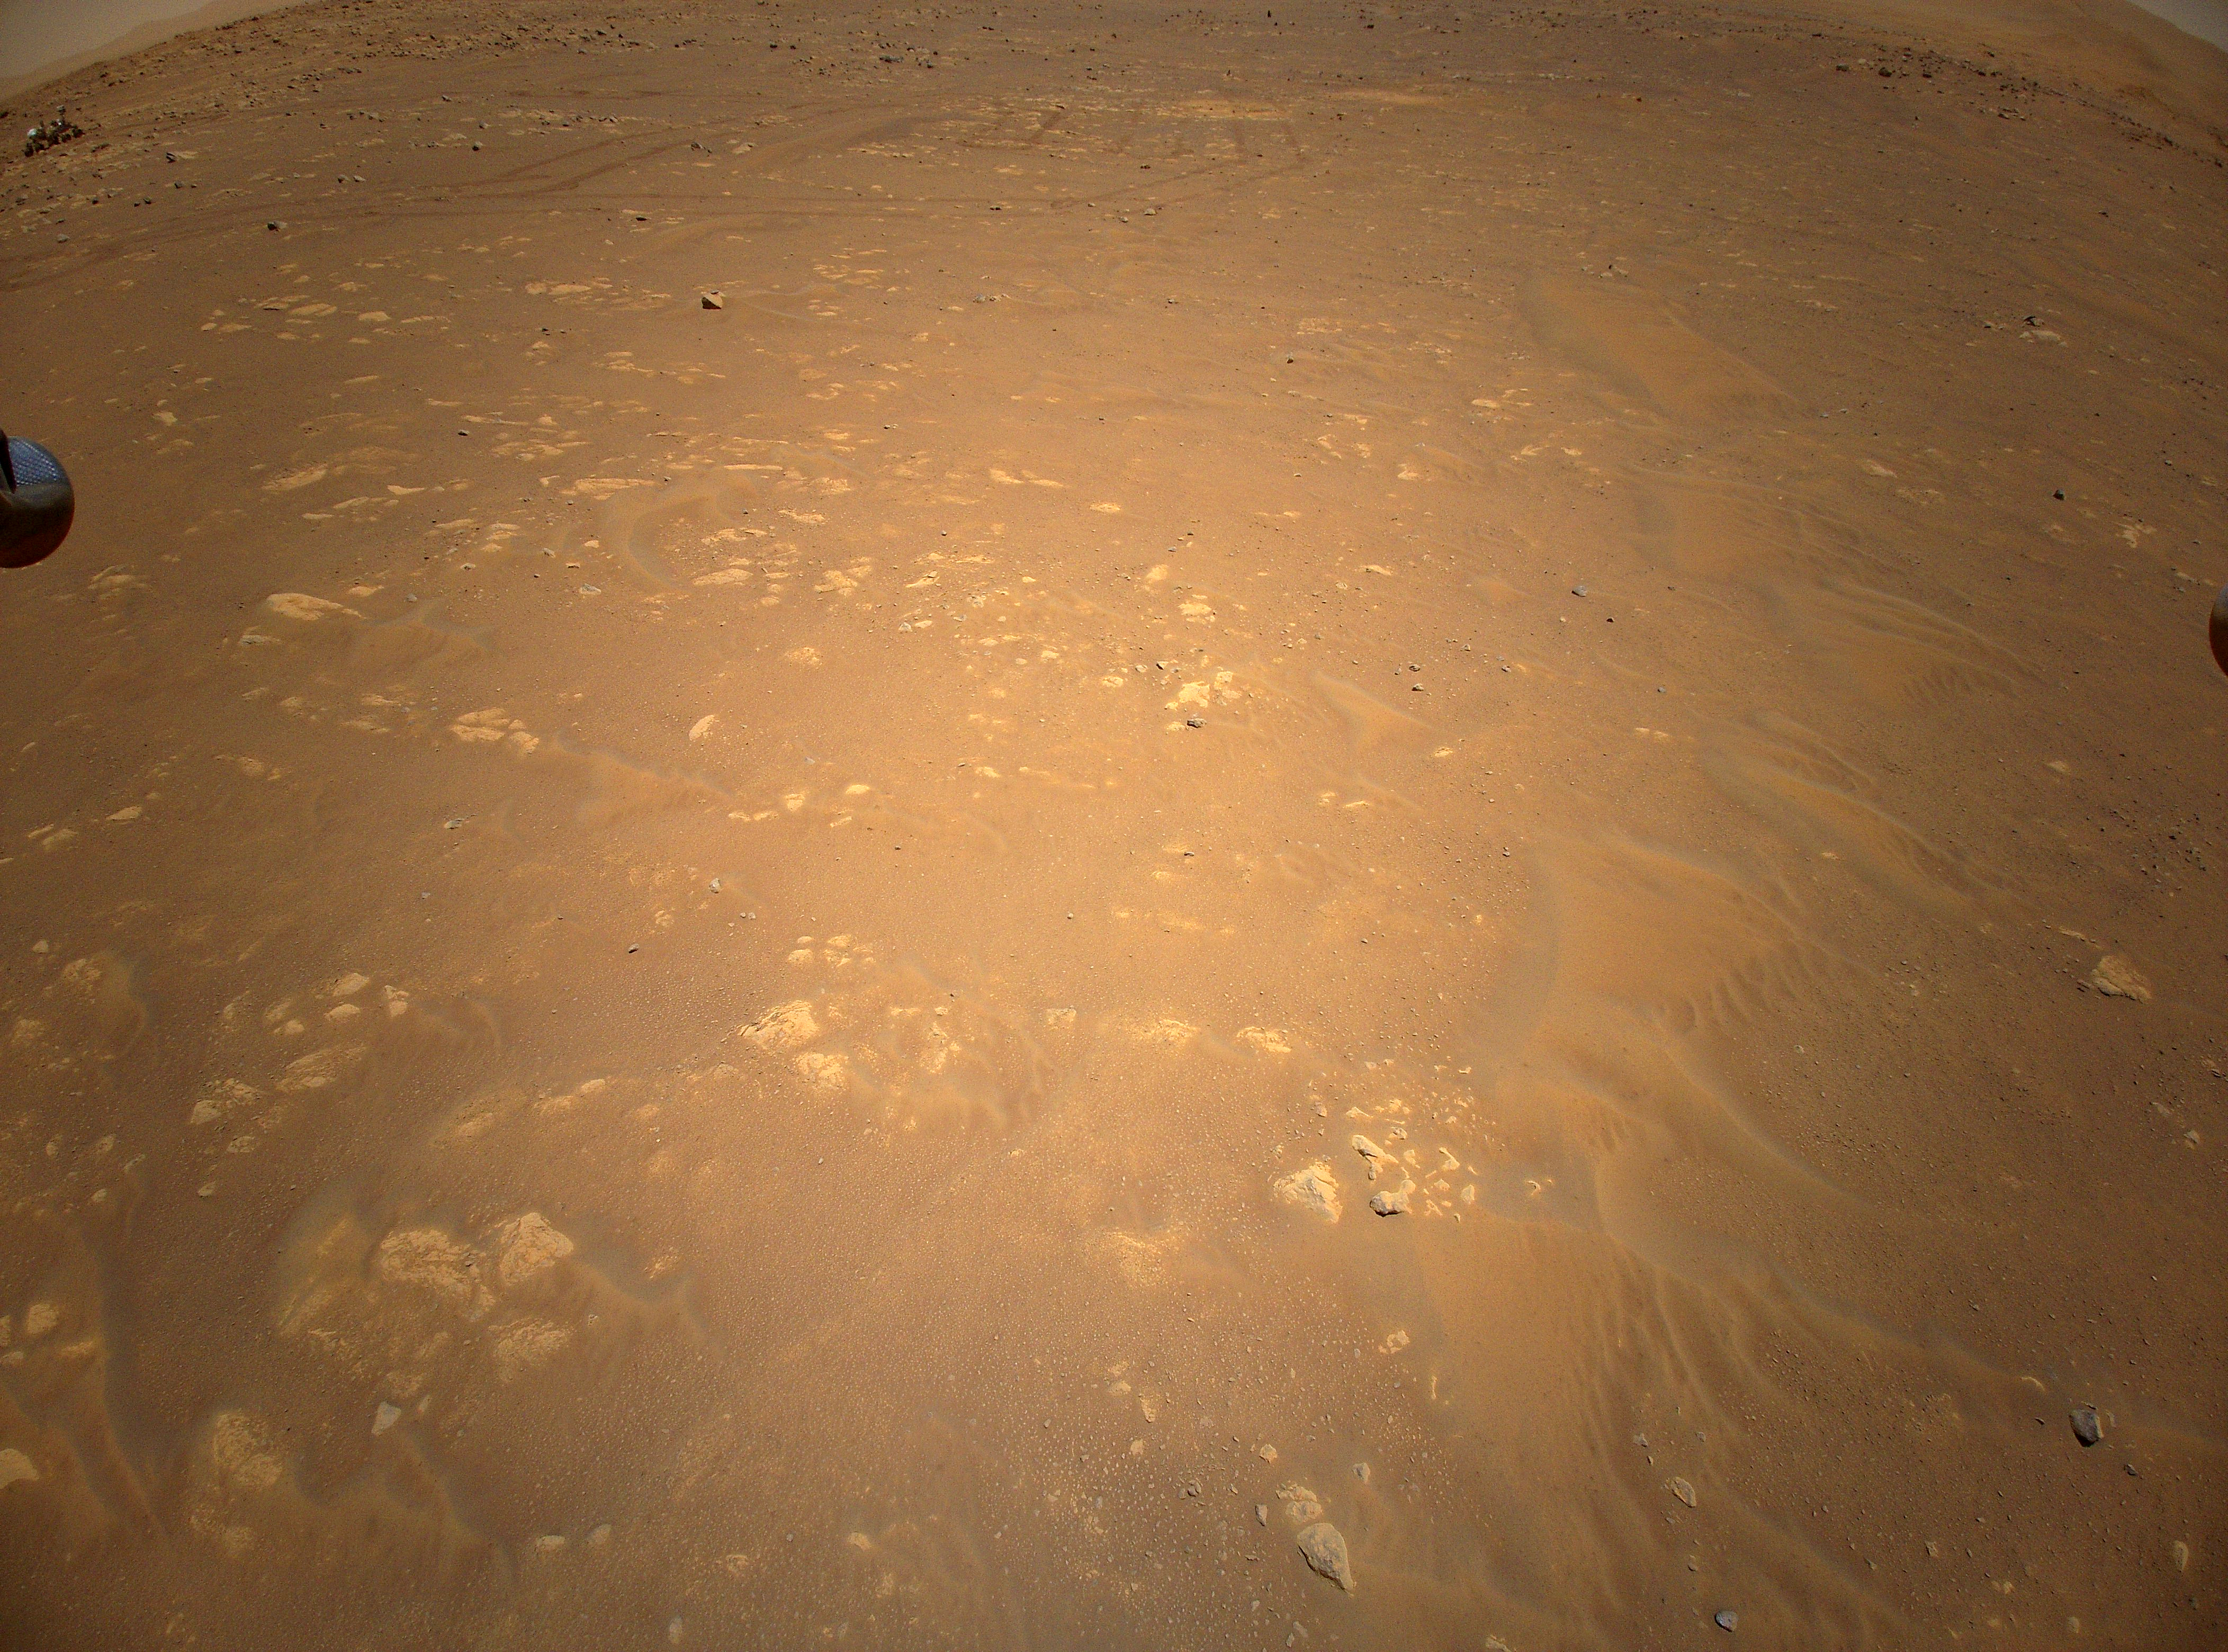

Ingenuity Spots Perseverance From the Air

Figure 1

Figure 2

NASA’s Perseverance Mars rover is visible in the upper left corner of this image the agency’s Ingenuity Mars Helicopter took during its third flight, on April 25, 2021. The helicopter was flying at an altitude of 16 feet (5 meters) and roughly 279 feet (85 meters) from the rover at the time.

The Ingenuity Mars Helicopter was built by JPL, which also manages this technology demonstration project for NASA Headquarters. It is supported by NASA’s Science Mission Directorate, Aeronautics Research Mission Directorate, and Space Technology Mission Directorate. NASA’s Ames Research Center and Langley Research Center provided significant flight performance analysis and technical assistance during Ingenuity’s development. AeroVironment Inc., Qualcomm, Snapdragon, and SolAero also provided design assistance and major vehicle components. The Mars Helicopter Delivery System was designed and manufactured by Lockheed Space Systems in Denver.

Credit: NASA/JPL-Caltech